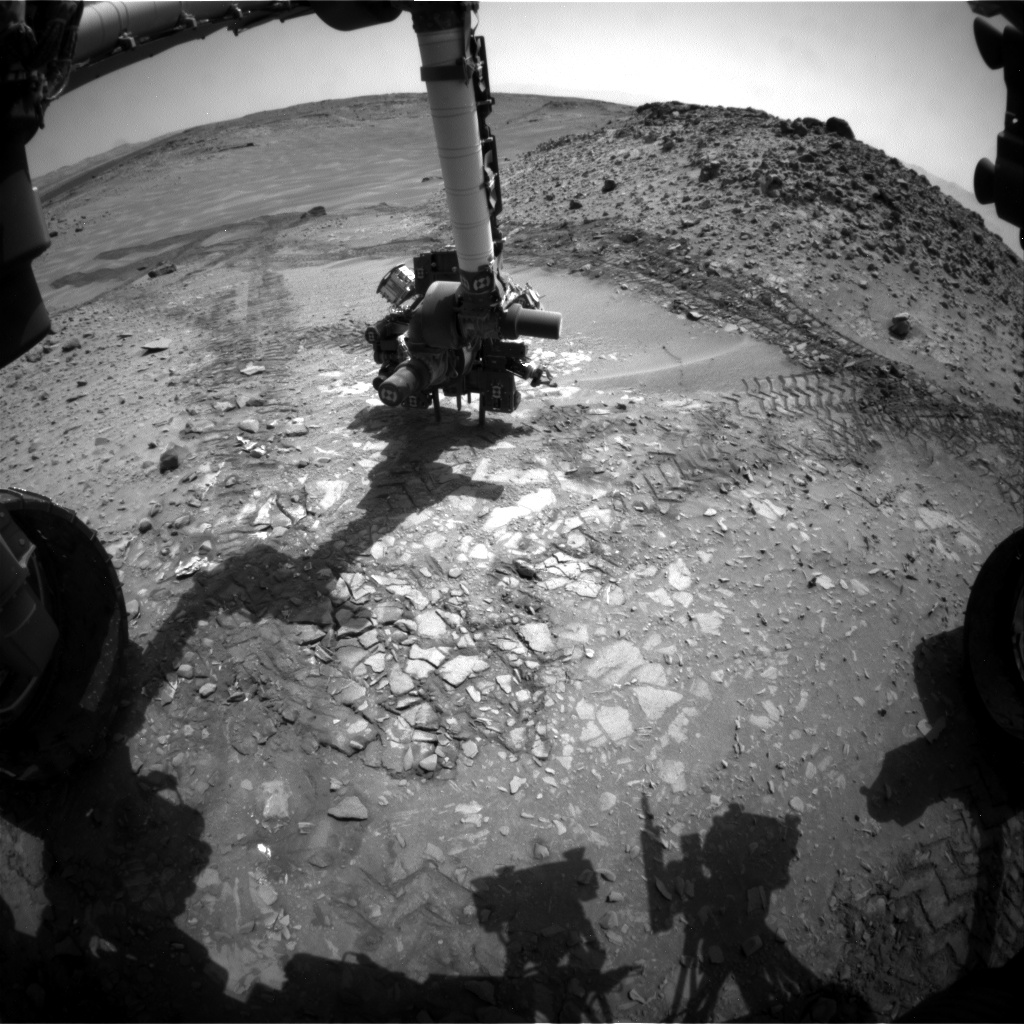

Candidate Drilling Target on Mars Doesn’t Pass Exam

This image from the front Hazard Avoidance Camera (Hazcam) on NASA’s Curiosity Mars rover shows the rover’s drill in place during a test of whether the rock beneath it, “Bonanza King,” would be an acceptable target for drilling to collect a sample. Subsequent analysis showed that the rock budged during the procedure and did not pass the test.

The image was taken during the 724th Martian day, or sol, of Curiosity’s work on Mars (Aug. 19, 2014, PDT). The rover was doing a mini-drill procedure, which is part of evaluating the target in advance of full-depth, sample-collection drilling. One step in the procedure, called “start hole,” uses the hammering action of the percussive drill to create a small indentation in the rock. During this part of the test, the rock moved slightly, the rover sensed that instability in the target, and protective software properly halted the procedure. After analysis of the target’s instability, the rover team decided on Aug. 21, 2014, to drive Curiosity away from this Bonanza King site and resume the trek toward long-term destinations on the slopes of Mount Sharp and perhaps a shorter-term science destination at an outcrop called “Pahrump Hills.”

The site in this southward-looking image is at the northeastern end of sandy-floored “Hidden Valley.” The largest of the individual flat rocks in the foreground are a few inches (several centimeters) across. For scale, the rover’s left front wheel, visible at left, is 20 inches (0.5 meter) in diameter.

A map showing Hidden Valley is at PIA18408 .

NASA’s Jet Propulsion Laboratory, a division of the California Institute of Technology, Pasadena, manages the Mars Science Laboratory Project for NASA’s Science Mission Directorate, Washington. JPL designed and built the project’s Curiosity rover and the rover’s Hazcams.

Credit: NASA/JPL-Caltech